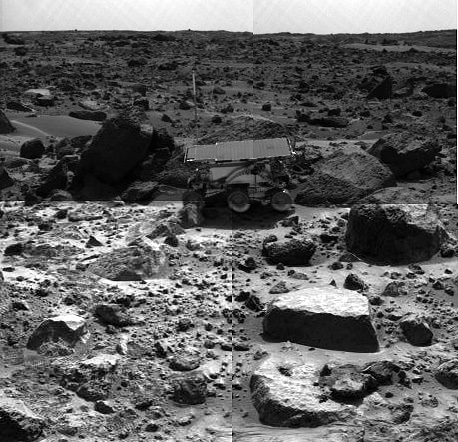

Sojourner Rover Backing Away From “Moe” – Left Eye

This is the left image of a stereo image pair showing the Sojourner rover in the middle of the afternoon on Sol 66 (September 9). The rover has backed away from the rock “Moe” (to the right of the rover) after measuring its composition with the Alpha Proton X-Ray spectrometer. The next target for Sojourner, the rock “Stimpy,” is in front of Moe.

This image and PIA01562(right eye) make up a stereo pair.

Mars Pathfinder is the second in NASA’s Discovery program of low-cost spacecraft with highly focused science goals. The Jet Propulsion Laboratory, Pasadena, CA, developed and manages the Mars Pathfinder mission for NASA’s Office of Space Science, Washington, D.C. JPL is an operating division of the California Institute of Technology (Caltech).

Photojournal note: Sojourner spent 83 days of a planned seven-day mission exploring the Martian terrain, acquiring images, and taking chemical, atmospheric and other measurements. The final data transmission received from Pathfinder was at 10:23 UTC on September 27, 1997. Although mission managers tried to restore full communications during the following five months, the successful mission was terminated on March 10, 1998.

Credit: NASA/JPL